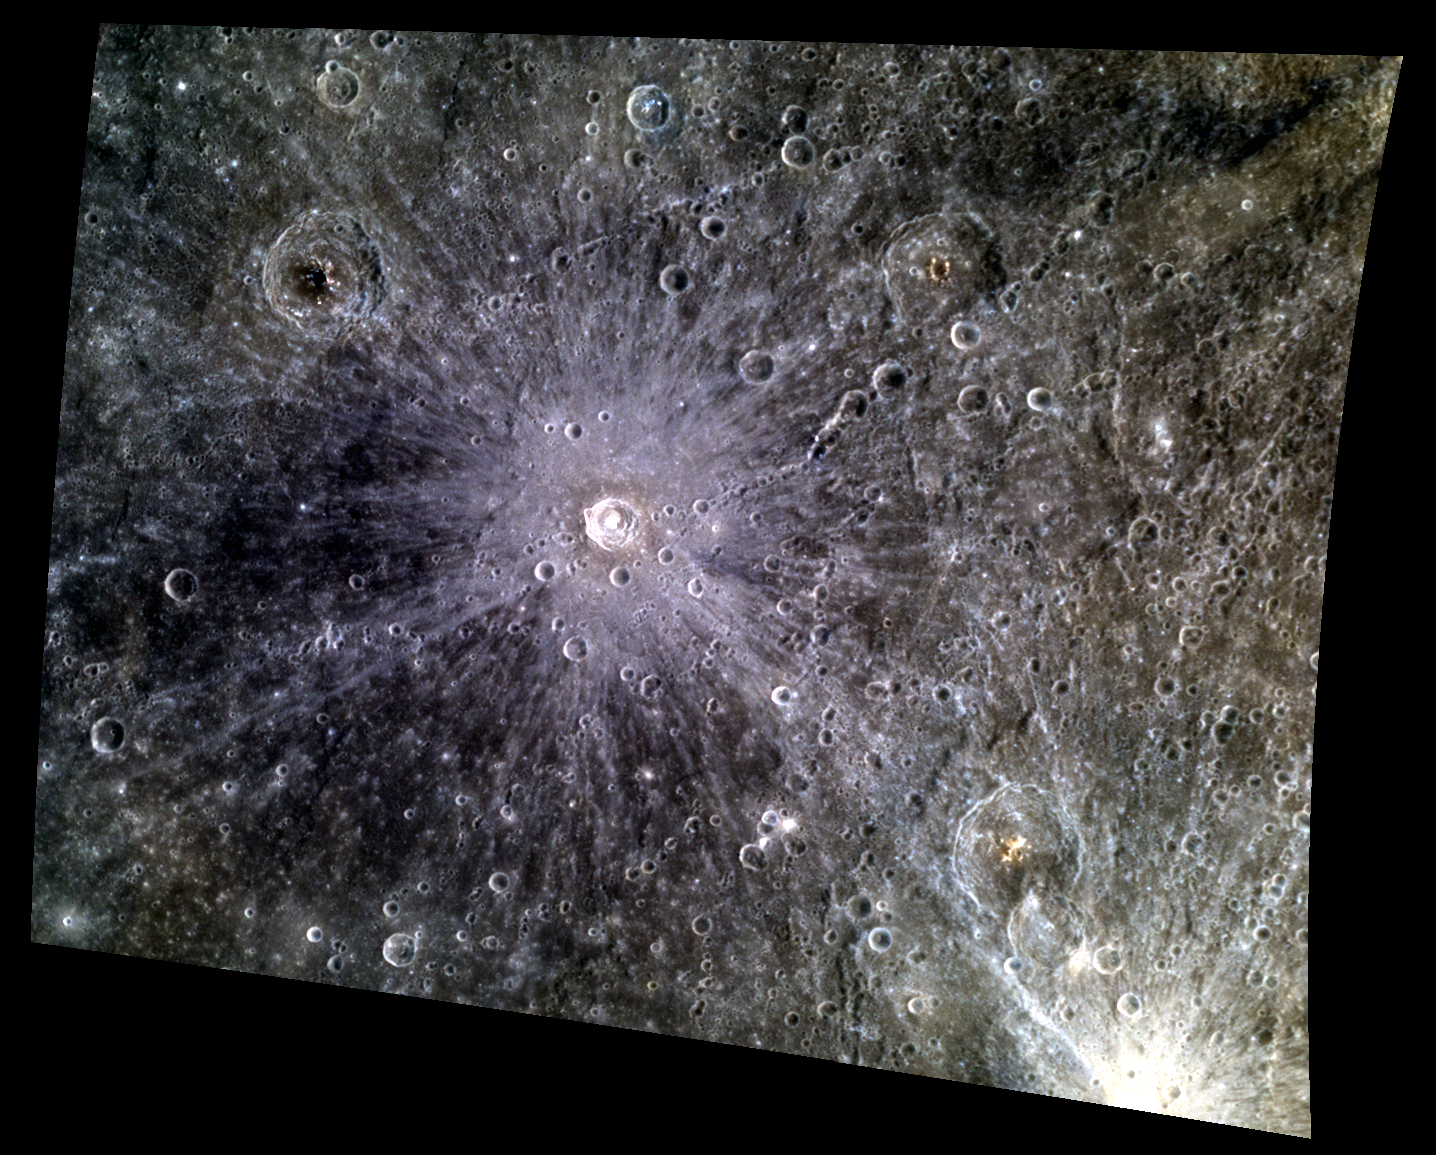

Stunning Light and Looming Darkness

This color image shows Raden Saleh crater in a new light. The crater’s bright ejecta rays are superimposed on the surrounding terrain, including a patch of dark low reflectance material (LRM). In the lower right corner, rays from Qi Baishi crater are also visible.

This image was acquired as a targeted high-resolution 11-color image set. Acquiring 11-color targets is a new campaign that began in March 2013 and that utilizes all of the WAC’s 11 narrow-band color filters. Because of the large data volume involved, only features of special scientific interest are targeted for imaging in all 11 colors.

Date acquired: May 08, 2013
Image Mission Elapsed Time (MET): 10356510, 10356502, 10356498
Image ID: 4029993, 4029991, 4029990
Instrument: Wide Angle Camera (WAC) of the Mercury Dual Imaging System (MDIS)
WAC filters: 9, 7, 6 (996, 748, 433 nanometers) in red, green, and blue
Center Latitude: 2.04°
Center Longitude: 158.8° E
Resolution: 440 meters/pixel
Scale: Raden Saleh crater is about 23 km (14 miles) in diameter
Incidence Angle: 21.5°
Emission Angle: 38.1°
Phase Angle: 59.6°

The MESSENGER spacecraft is the first ever to orbit the planet Mercury, and the spacecraft’s seven scientific instruments and radio science investigation are unraveling the history and evolution of the Solar System’s innermost planet. MESSENGER acquired over 150,000 images and extensive other data sets. MESSENGER is capable of continuing orbital operations until early 2015.

For information regarding the use of images, see the MESSENGER image use policy.

Credit: NASA/Johns Hopkins University Applied Physics Laboratory/Carnegie Institution of Washington